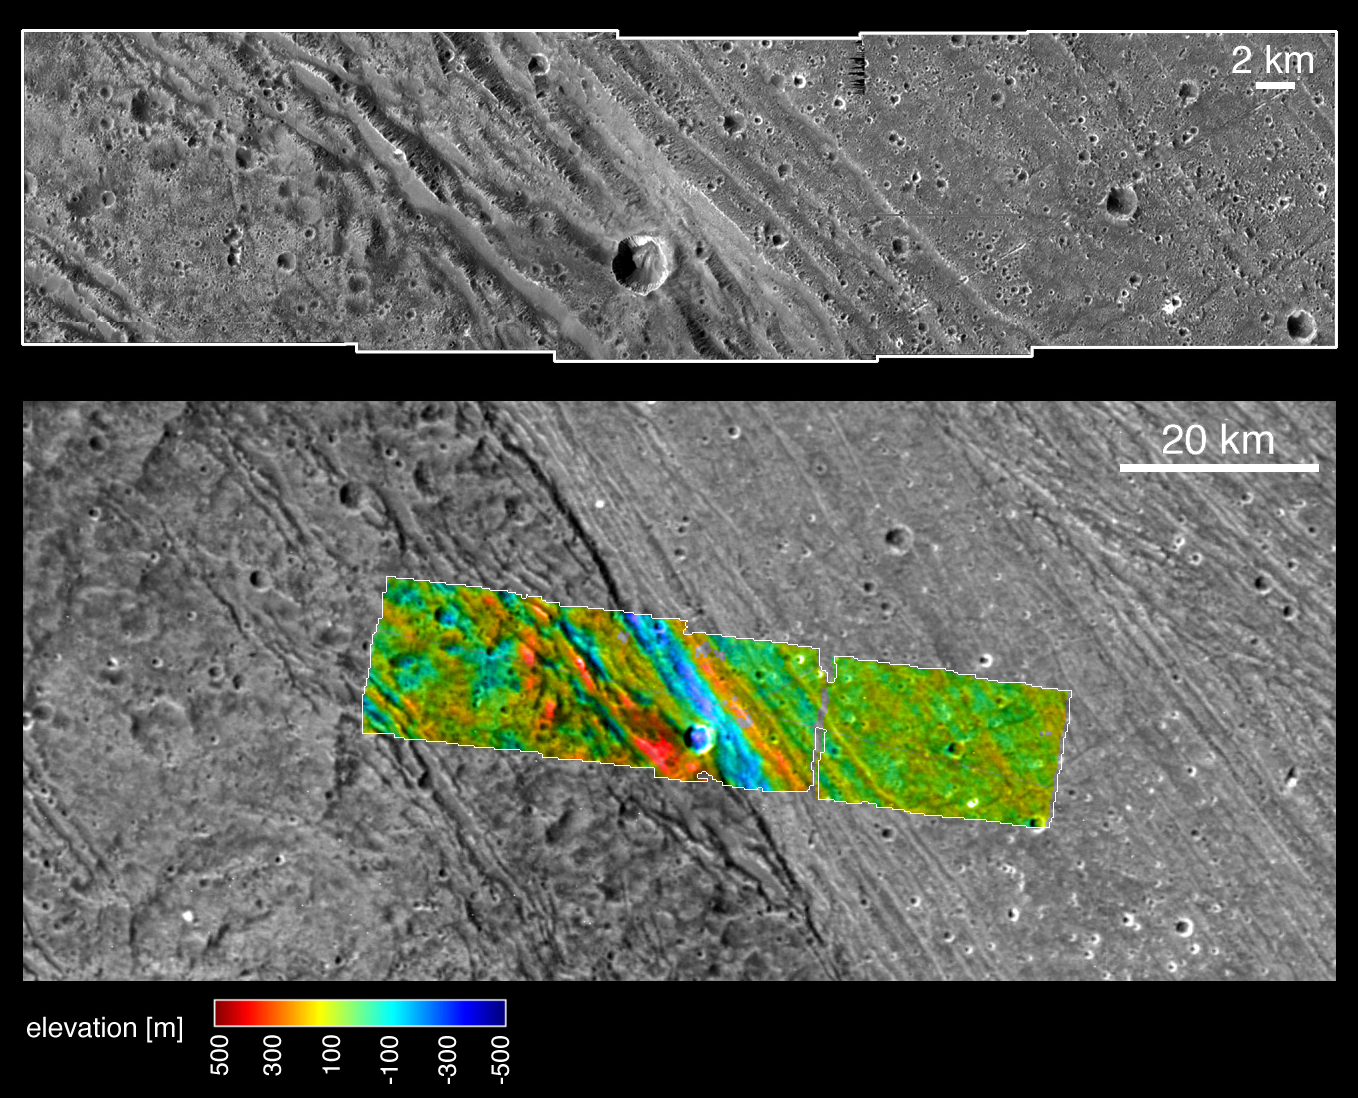

Bright-dark boundary and topographical model

These images, taken by NASA’s Galileo spacecraft on its May 20, 2000, flyby of Jupiter’s moon Ganymede, illustrate the boundary and different elevations between the dark, ancient terrain of Nicholson Regio (left) and bright, younger terrain of Harpagia Sulcus (right.) The bottom image is a wide view of the boundary, and the top image is an enlargement of the colorized strip.

An important goal of Galileo’s Ganymede encounter was to understand the nature of the boundary between ancient, dark terrain and younger, bright terrain. The camera was aimed at the boundary to obtain both very high-resolution images (top) and medium-resolution context images(bottom). Color-coded elevations are indicated relative to the average elevation of the sampled area, with high elevation marked in red, and low in blue. Combining the two image mosaics allows scientists to derive a detailed description of the region from the overlap. The data shows that there are approximately 200 meters (about 650 feet) of topographic relief within the bright terrain here, and a deep depression marks the boundary between bright and dark terrains.

North is to the top of the pictures. The Sun illuminates the surface from the left. The larger image, centered at ?14 degrees latitude and 319 degrees longitude, covers an area approximately 213 by 97 kilometers (132 by 60 miles.) The resolution of the high-resolution image is 20 meters (about 65 feet) per picture element, and the context image is at 121 meters (397 feet) per picture element. The higher resolution image was taken at a range of 2000 kilometers (over 1,200 miles).

The Jet Propulsion Laboratory, Pasadena, Calif., manages the Galileo mission for NASA’s Office of Space Science, Washington, D.C. JPL is a division of the California Institute of Technology in Pasadena.

This image and other images and data received from Galileo are posted on the Galileo mission home page at http://www.jpl.nasa.gov/galileo . The images were produced by the German Aerospace Center (DLR)http://solarsystem.dlr.de/, and Brown University,http://www.planetary.brown.edu/.

Credit: NASA/JPL/Brown University